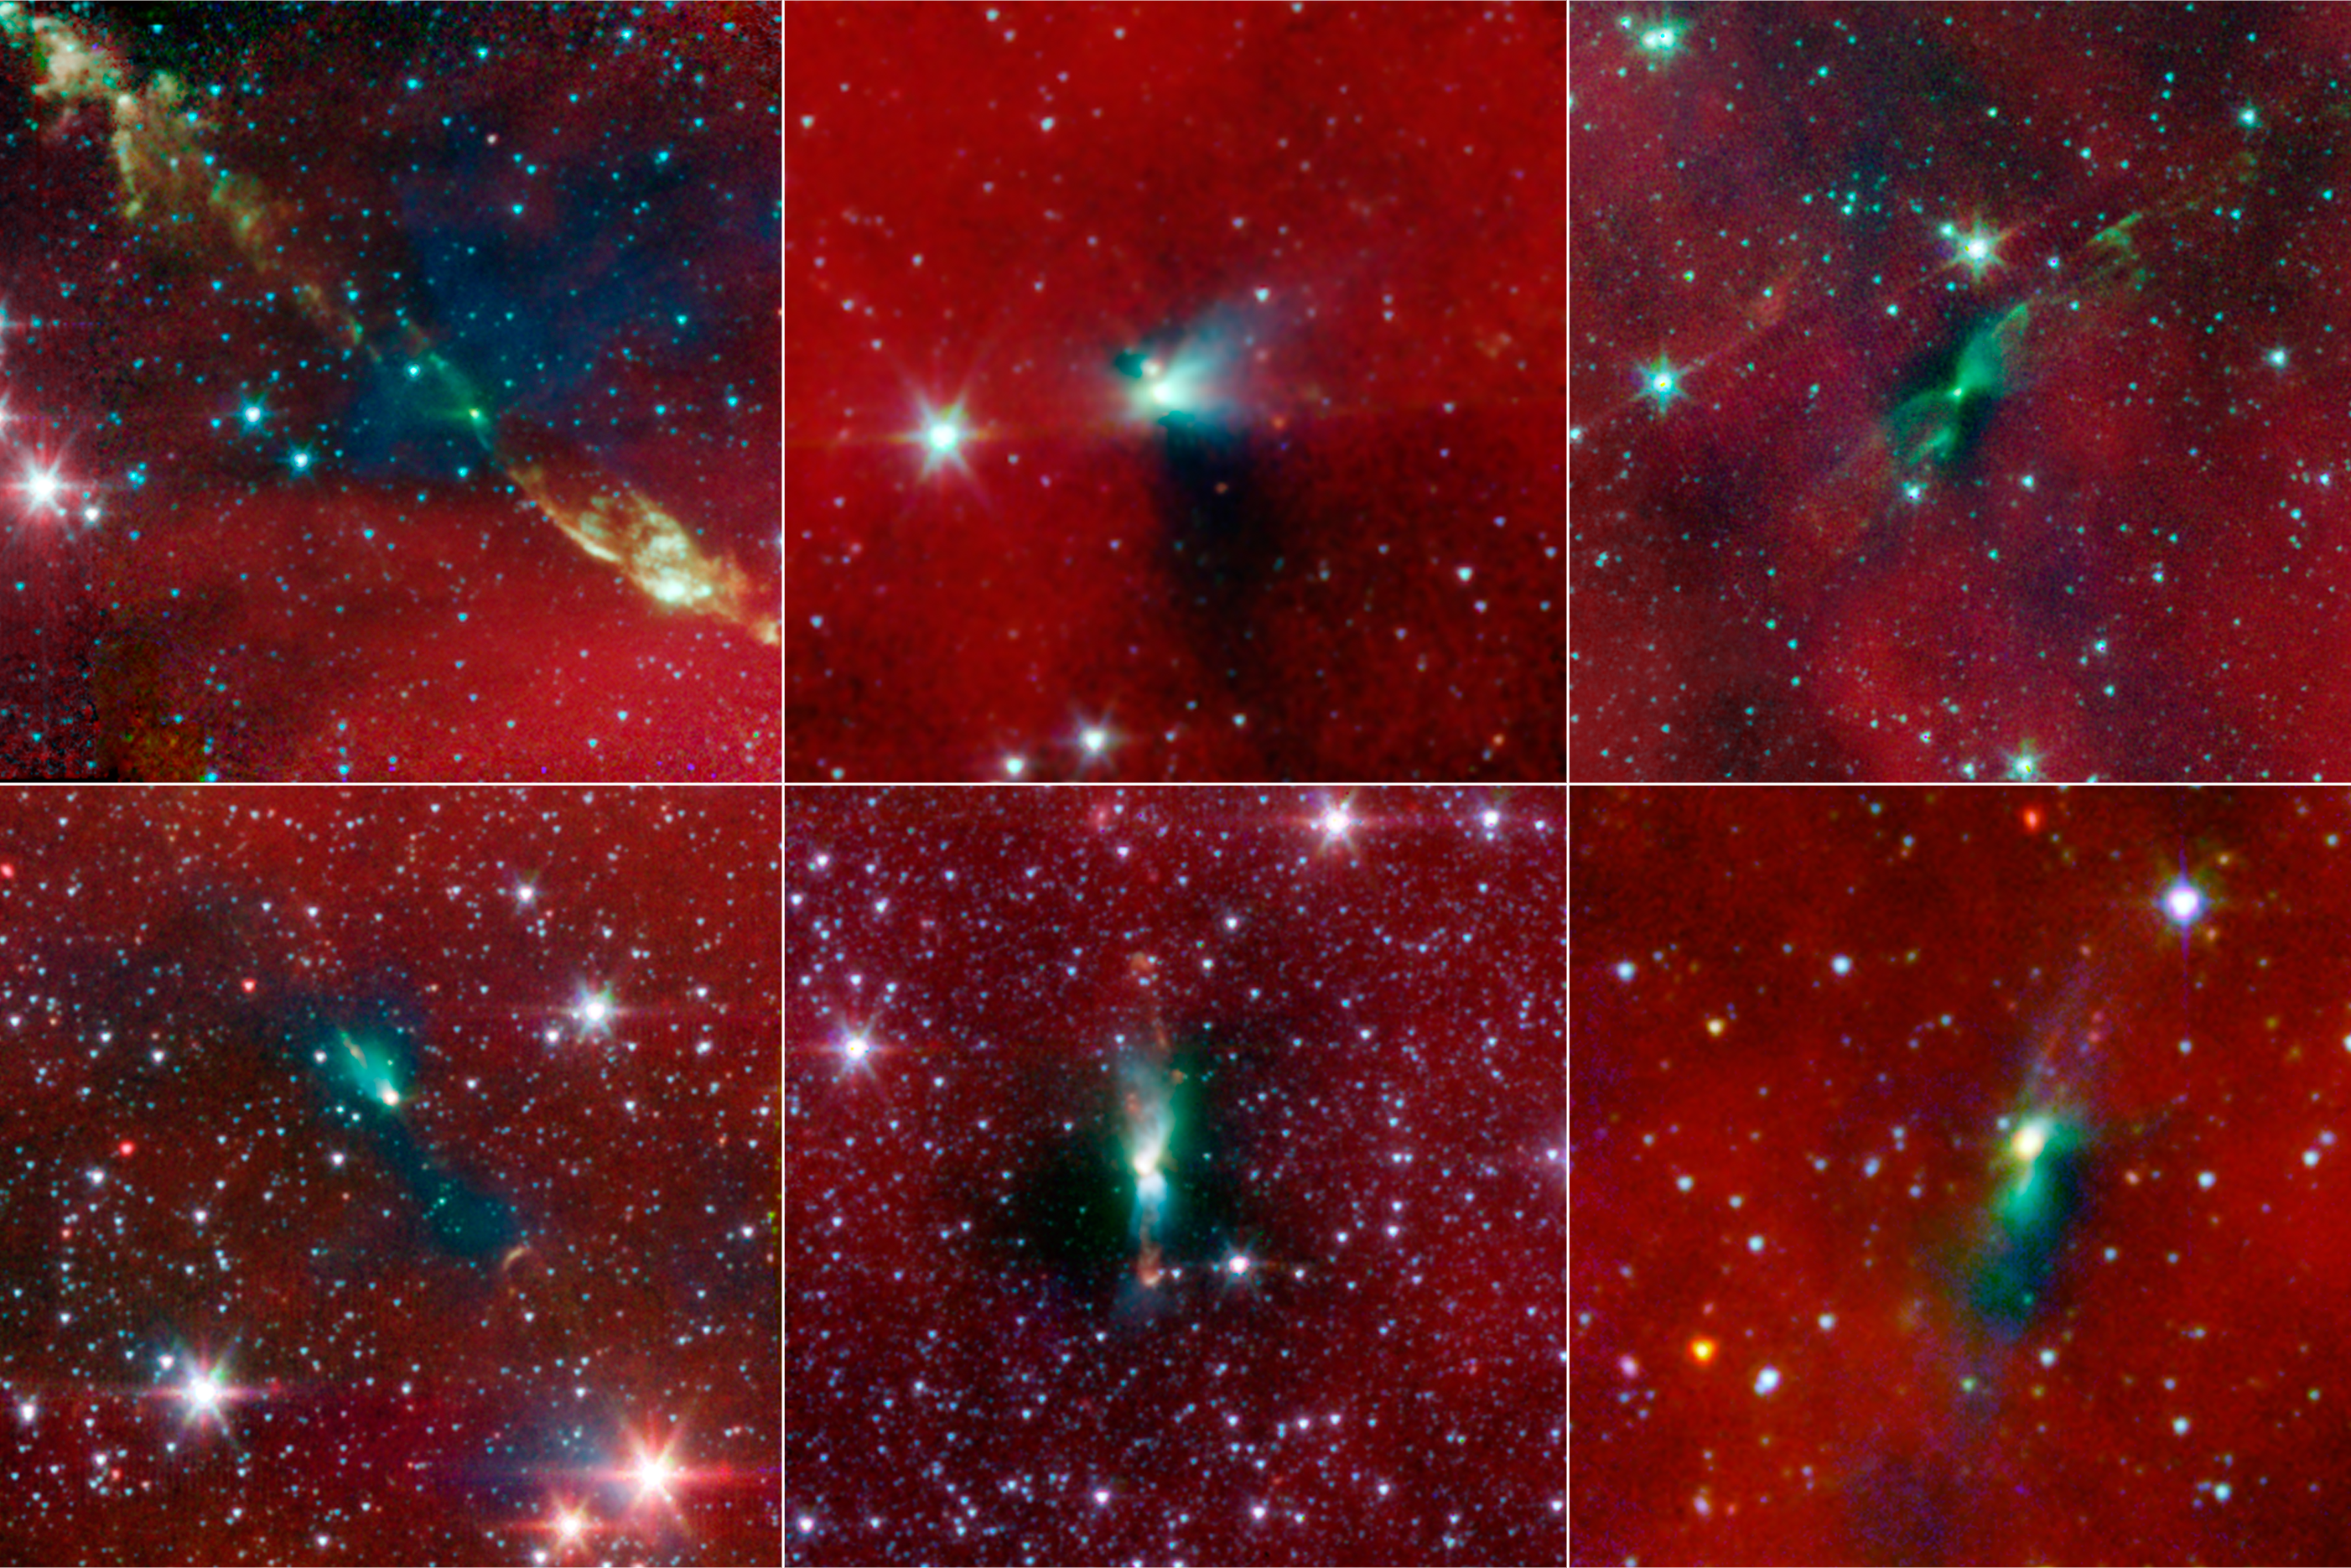

Blobs House Twin Stars

Annotated Poster

IRAS 03282+3035CB230IRAS 16253-2429

L1152L483HH270 VLA1

New evidence from NASA’s Spitzer Space Telescope is showing that tight-knit twin stars might be triggered to form by asymmetrical envelopes like the ones shown in this image. All stars, even single ones like our sun, are known to form from collapsing clumps of gas and dust, called envelopes, which are seen here around six forming star systems as dark blobs, or shadows, against a dusty background. The greenish color shows jets coming away from the envelopes. The envelopes are all roughly 100 times the size of our solar system.

Two of the six envelopes are known to have already formed twin, or binary stars (Spitzer can see the envelopes but not the stars themselves). Astronomers believe that the irregular shapes of these envelopes, revealed in detail by Spitzer, might trigger binary stars to form, or might have already triggered them to form.

From top left, moving clockwise, the stars are: IRAS 03282+3035, CB230, IRAS 16253-2429, L1152, L483, HH270 VLA1. IRAS 03282+3035 and CB230 are the two known to have already formed binary stars.

Infrared light with a wavelength of 3.6 microns has been color-coded blue; 4.5-micron light is green; and 8.0-micron light is red.

Credit: NASA/JPL-Caltech/Univ. of Michigan